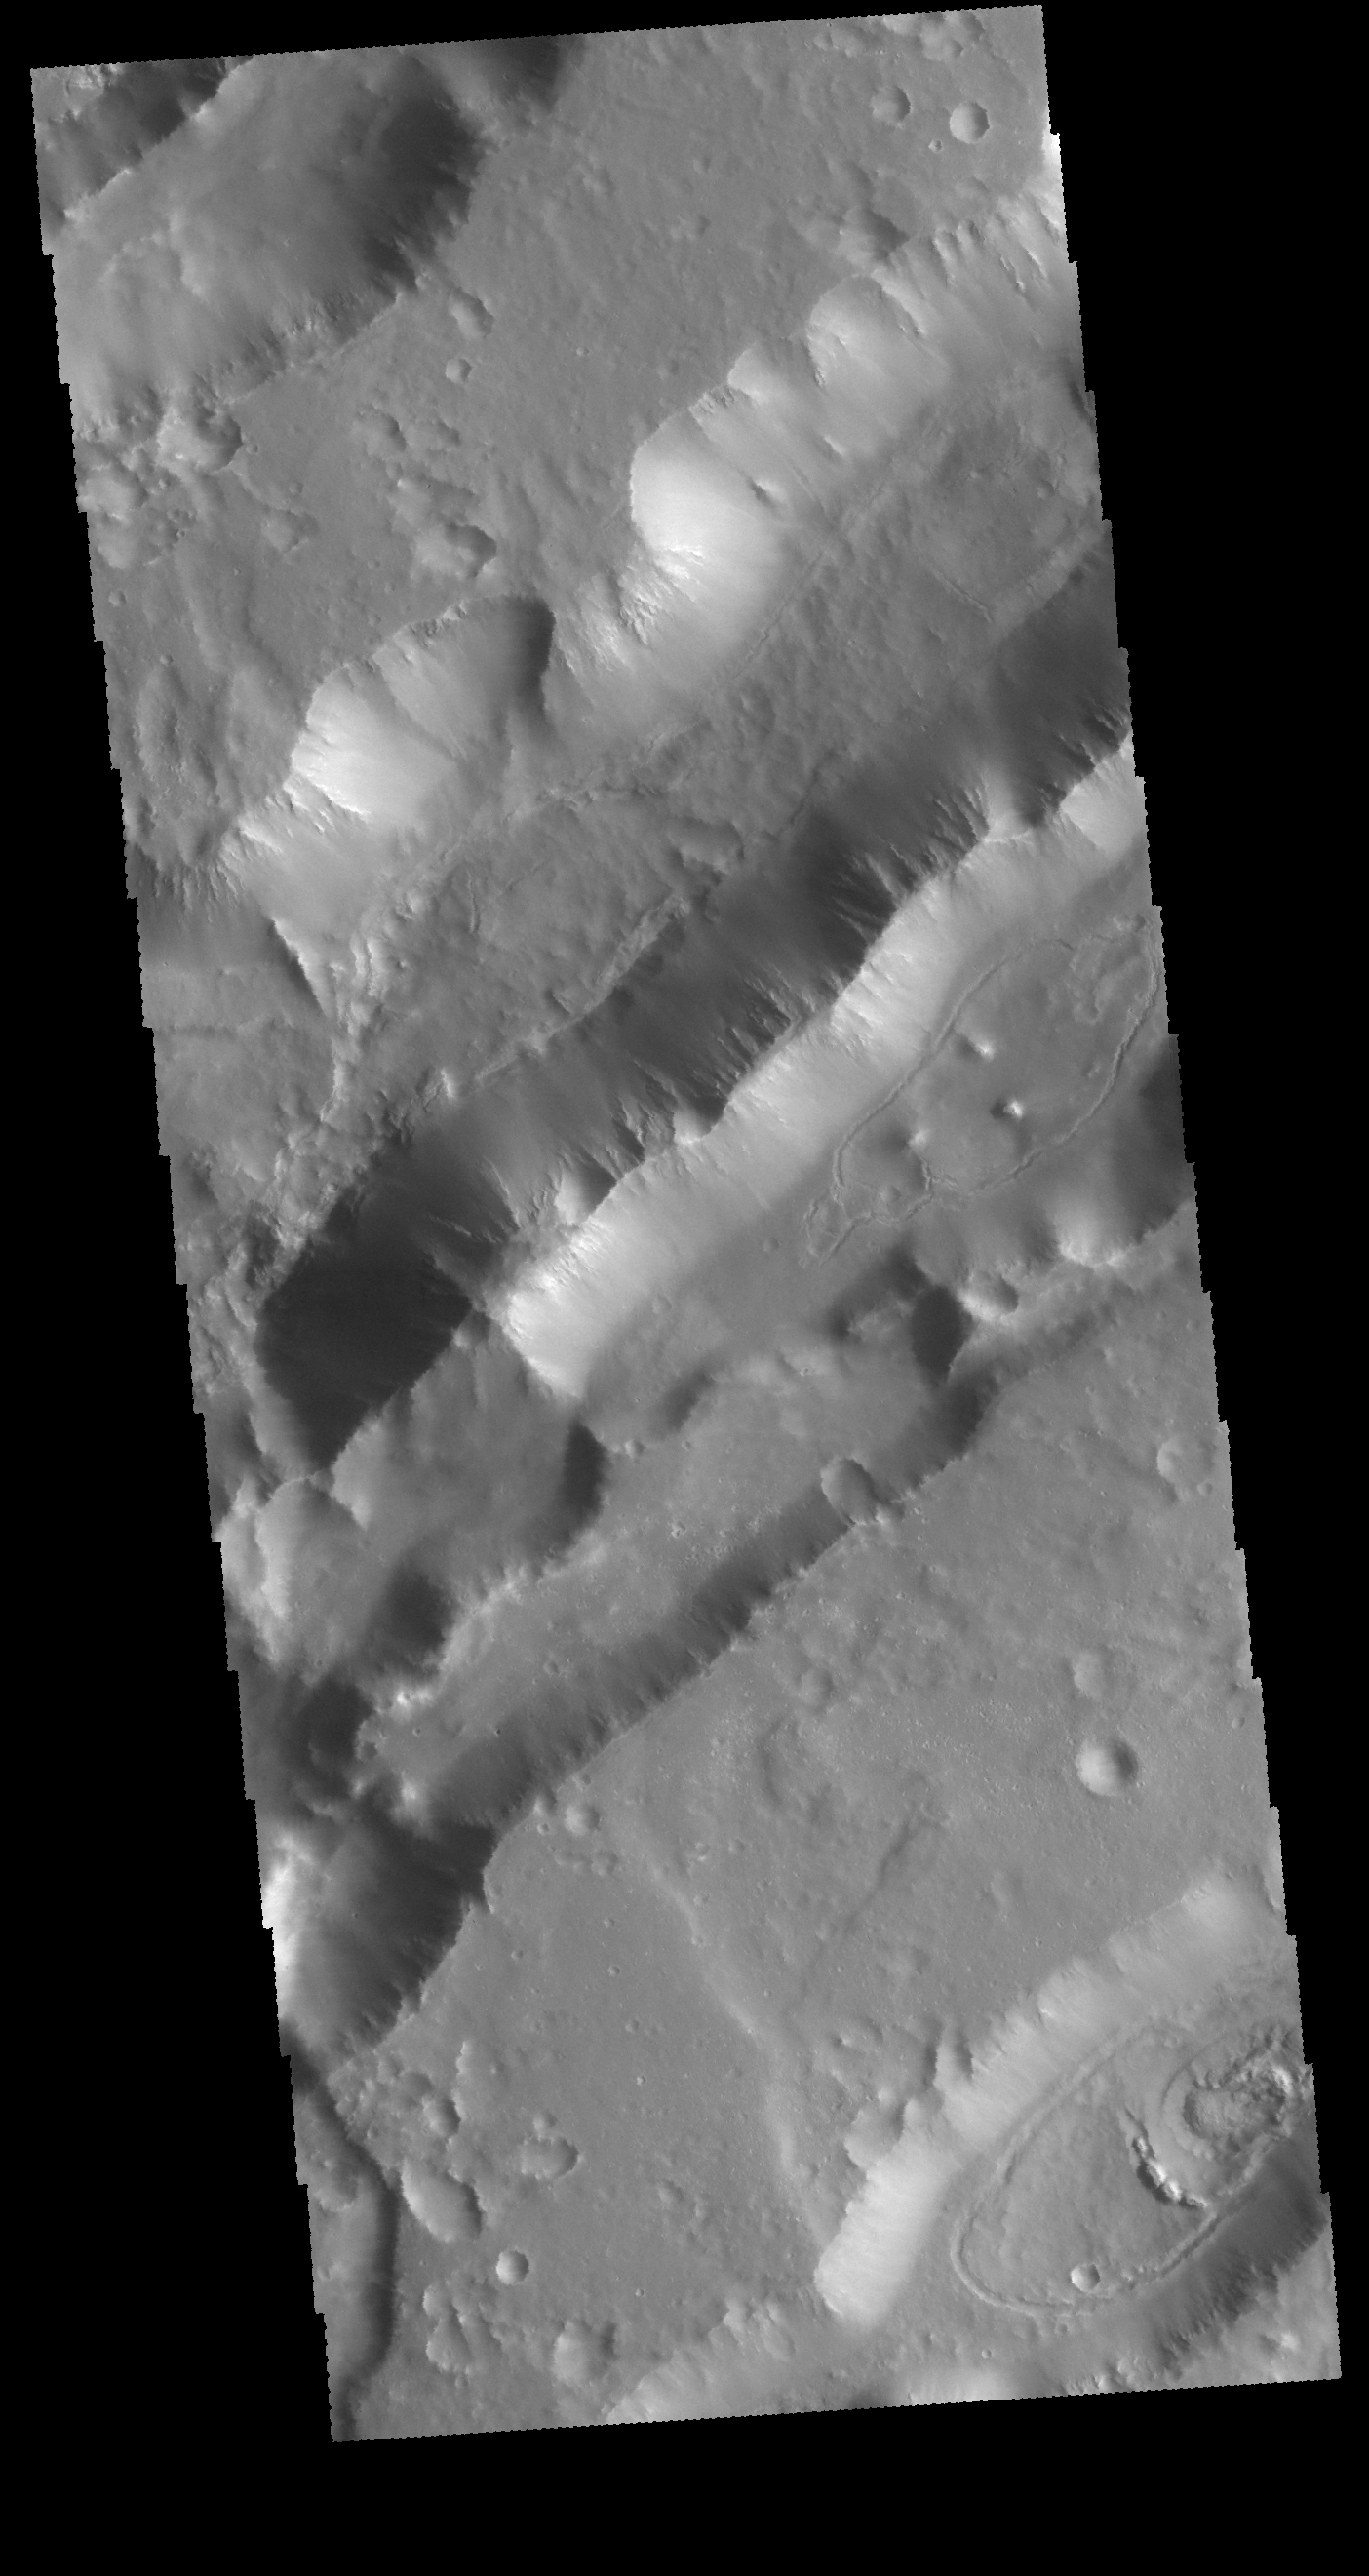

Nilokeras Fossa

Today’s VIS image shows parallel sets of depressions. These are tectonic graben formed when a block of material is down dropped between paired faults. Nilokeras Fossa is located on the margin of Kasei Valles.

Credit: NASA/JPL-Caltech/ASU